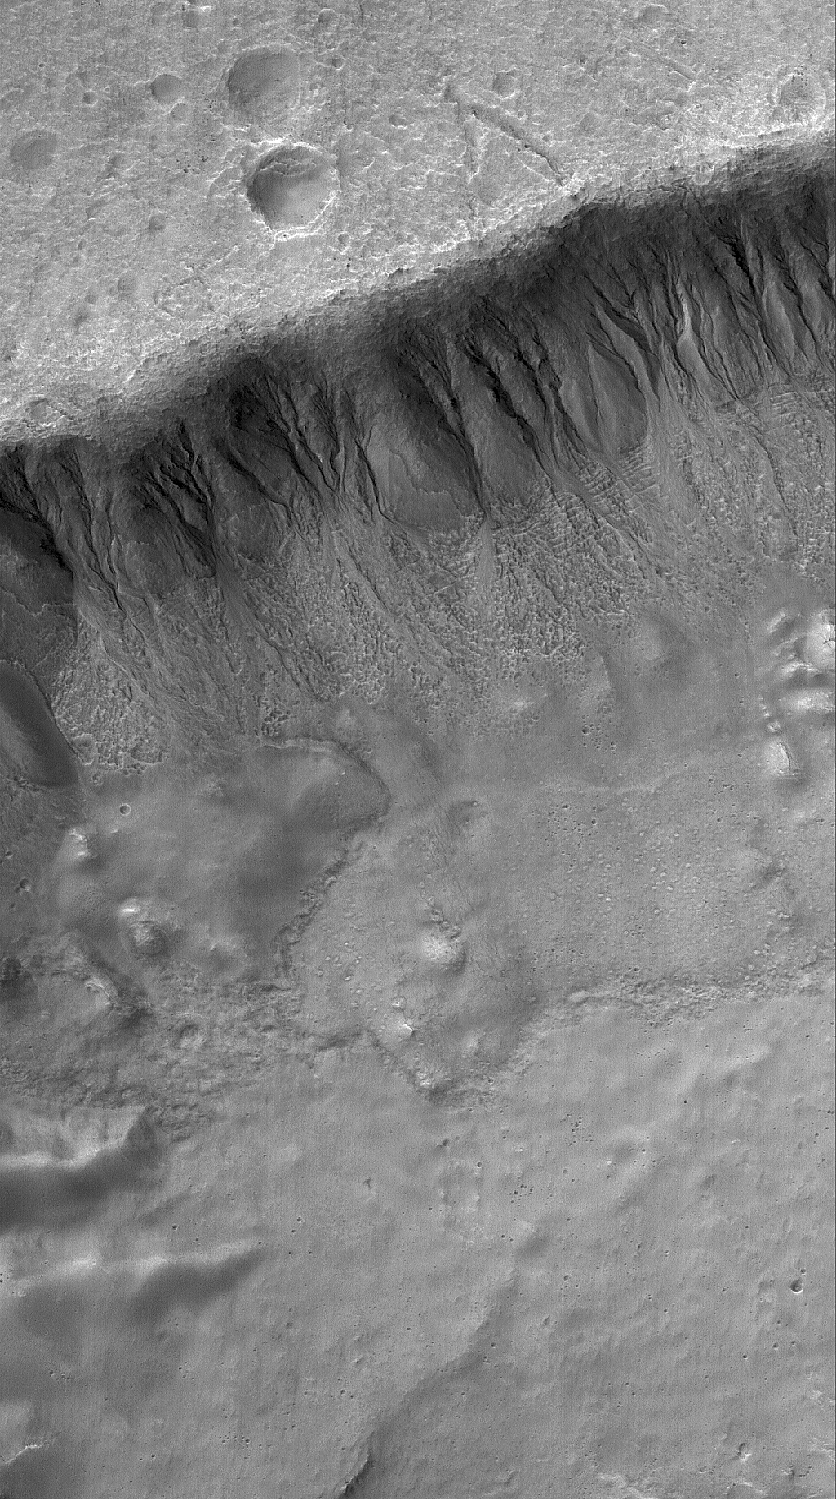

Gullied Slope

24 November 2005
This Mars Global Surveyor (MGS) Mars Orbiter Camera (MOC) image shows a suite of south mid-latitude gullies on a crater wall. Gullies such as these may have formed by runoff of liquid water.

Location near: 35.6°S, 204.5°W
Image width: width: ~3 km (~1.9 mi)
Illumination from: upper left
Season: Southern Summer

Credit: NASA/JPL/Malin Space Science Systems